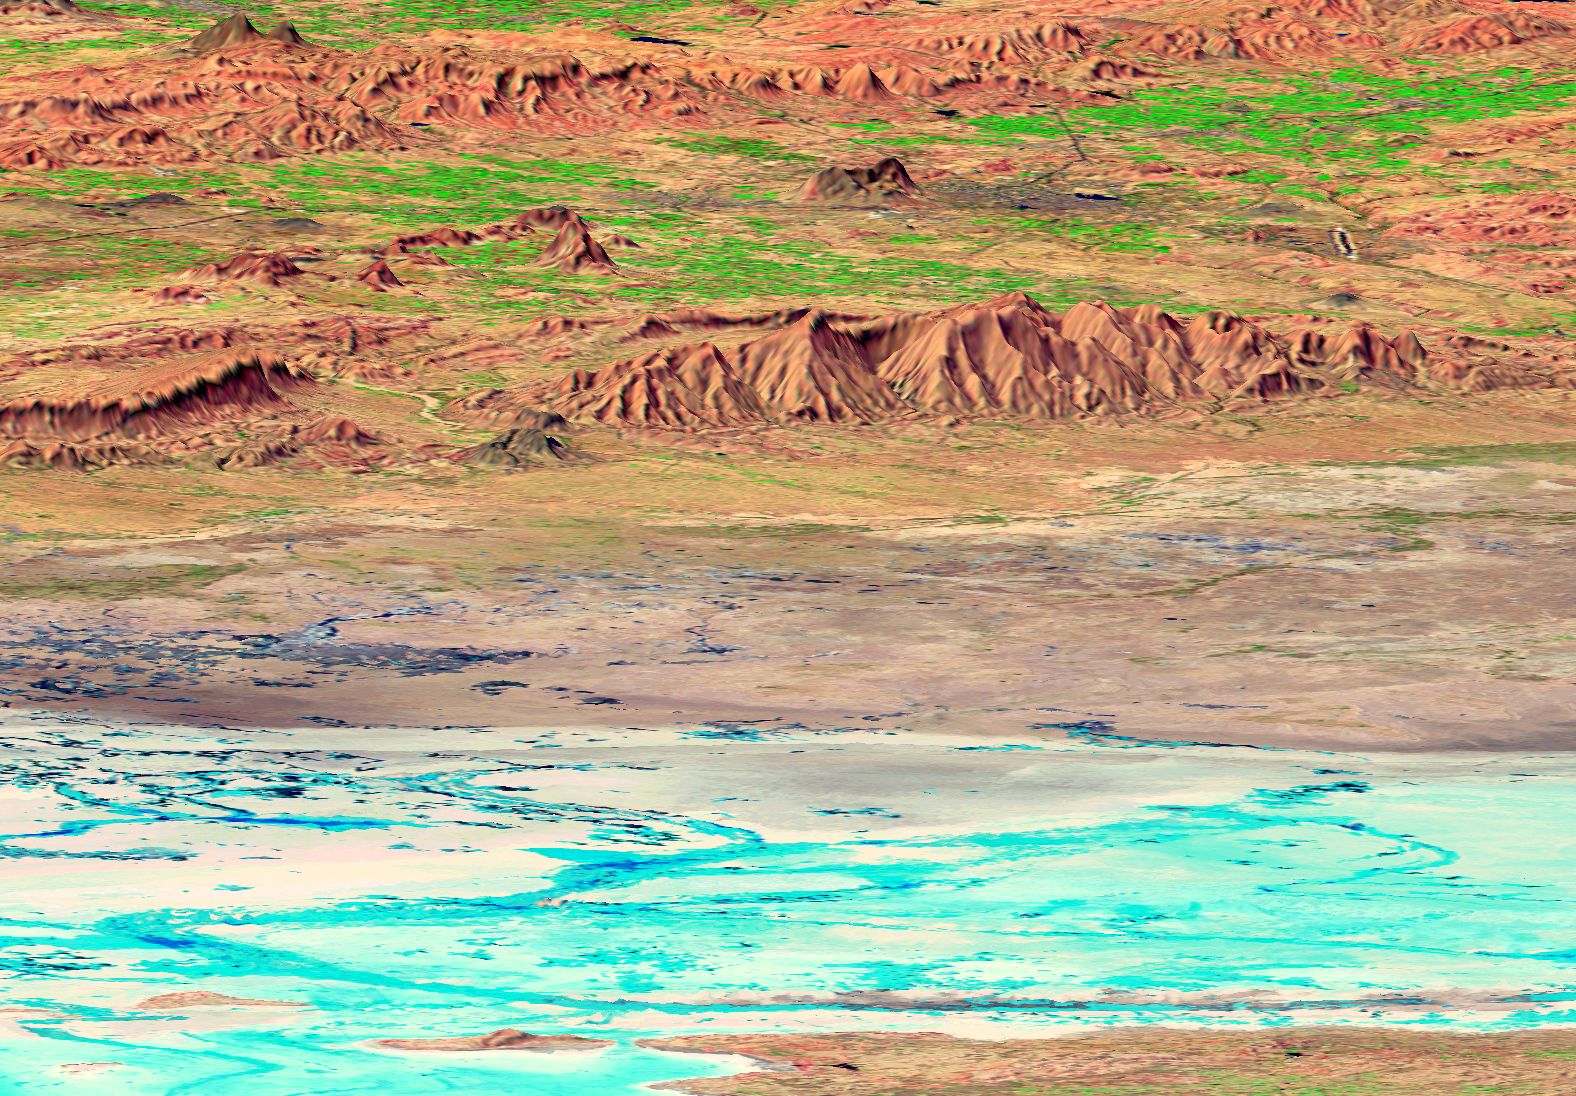

SRTM Perspective View with Landsat Overlay: Rann of Kachchh, India

The earthquake that struck western India on January 26, 2001, was the country’s strongest in the past 50 years. This perspective view shows the area of the earthquake’s epicenter in the lower left corner. The southern Rann of Kachchh appears in the foreground. The Rann is an area of low-lying salt flats that shows up with various shades of white and blue in this false-color Landsat image. The gray area on the middle of the image is called the Banni plains.

The darker blue spots and curving lines in the Rann and the Banni plains are features that appeared after the January earthquake. Their true colors are shades of white and gray, but the infrared data used in the image gives them a blue or turquoise color. These features are the effects of liquefaction of wet soil, sand and mud layers caused by the shaking of the earthquake. The liquefaction beneath the surface causes water to be squeezed out at the surface forming mud volcanoes, sand blows and temporary springs. Some of the residents of this dry area were hopeful that they could use the water, but they found that the water was too salty in almost every place where it came to the surface.

The city of Bhuj, India, appears as a gray area in the upper right of the image. Bhuj and many other towns and cities nearby were almost completely destroyed by the January 2001 earthquake. This magnitude 7.7 earthquake was the deadliest in the history of India with some 20,000 fatalities and over a million homes damaged or destroyed. The city of Bhuj was the historical capital of the Kachchh region. Highways and rivers appear as dark lines. Vegetation appears bright green in this false-color Landsat image.

The city of Anjar is in the dark gray area near the upper left of the image. Previously damaged by a magnitude 6.1 earthquake in 1956 that killed 152 people, Anjar suffered again in the larger 2001 earthquake.

The red hills in the center of the image are the Has and Karo Hills, which reach up to 300 m (900 feet) elevation. Geologists are studying the folded red sandstone layers that form these hills to determine if they are related to the fault that broke in the 2001 earthquake.

This three-dimensional perspective view was generated using topographic data from the Shuttle Radar Topography Mission (SRTM) and an enhanced false-color Landsat 7 satellite image. Colors are from Landsat bands 5, 4, and 2 as red, green and blue, respectively. Topographic expression is exaggerated 5X.

Landsat has been providing visible and infrared views of the Earth since 1972. SRTM elevation data matches the 30-meter resolution of most Landsat images and will substantially help in analyses of the large and growing Landsat image archive. The Landsat 7 Thematic Mapper image used here was provided to the SRTM by the United States Geological Survey, Earth Resources Observation Systems (EROS) Data Center, Sioux Falls, South Dakota.

Elevation data used in this image was acquired by the Shuttle Radar Topography Mission (SRTM) aboard the Space Shuttle Endeavour, launched on February 11, 2000. SRTM used the same radar instrument that comprised the Spaceborne Imaging Radar-C/X-Band Synthetic Aperture Radar (SIR-C/X-SAR) that flew twice on the Space Shuttle Endeavour in 1994. SRTM was designed to collect three-dimensional measurements of the Earth’s surface. To collect the 3-D data, engineers added a 60-meter-long (200-foot) mast, installed additional C-band and X-band antennas, and improved tracking and navigation devices. The mission is a cooperative project between the National Aeronautics and Space Administration (NASA), the National Imagery and Mapping Agency (NIMA) of the U.S. Department of Defense (DoD), and the German and Italian space agencies. It is managed by NASA’s Jet Propulsion Laboratory, Pasadena, CA, for NASA’s Earth Science Enterprise, Washington, DC.

Size: scale varies in this perspective image
Location: 23.5 deg. North lat., 69.9 deg. East lon.
Orientation: looking Southwest
Image Data: Landsat Bands 5, 4, 3 as red, green, blue respectively
Original Data Resolution: SRTM 30 meters (99 feet), Landsat 30 meters
Date Acquired: four days in February, 2000 (SRTM), February 9, 2001 (Landsat)

Credit: NASA/JPL/NIMA